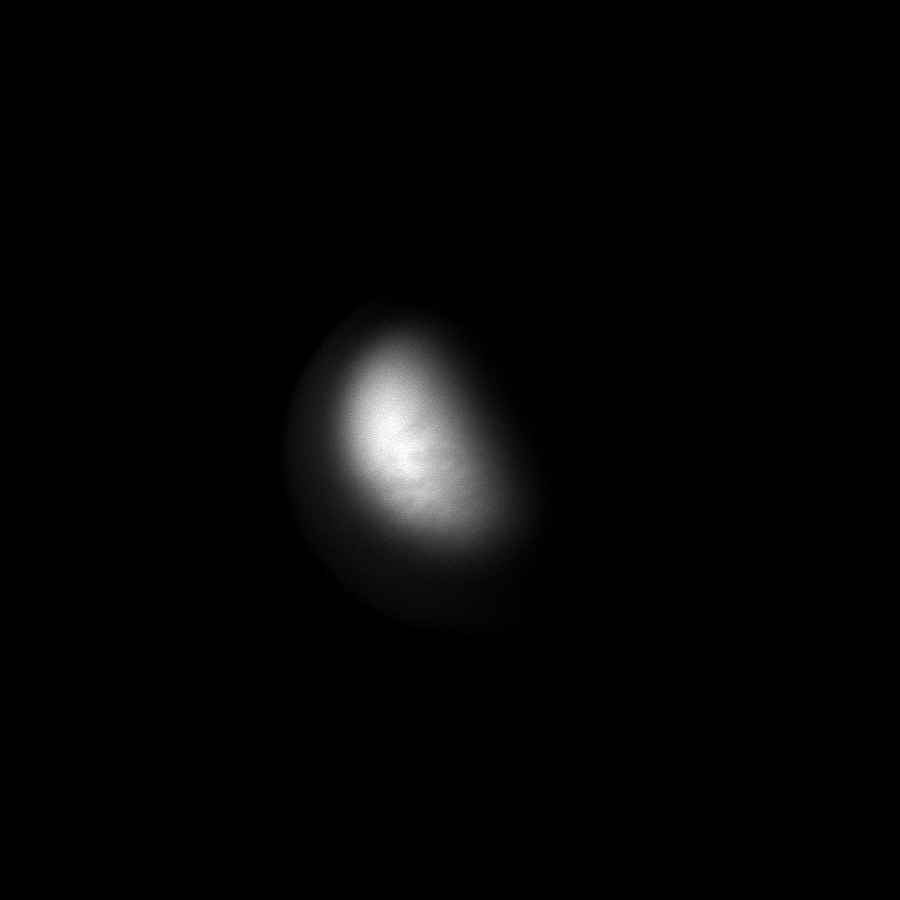

Eclipsing Titan

Titan becomes obscured as it moves into eclipse by Saturn.

Using a camera filter sensitive to near-infrared light, this image manages to show albedo features on the moon. For a view of Titan in eclipse taken in visible light, see PIA11508.

As it moves into Saturn’s shadow, Titan is lit by two sources. Most of the light comes from refracted sunlight passing through the edge of Saturn’s atmosphere, but sunlight reflected off the planet’s rings also reaches the moon.

This view looks toward the trailing hemisphere of Titan (5,150 kilometers, or 3,200 miles across). North on Titan is up and rotated 28 degrees to the left.

The image was taken with the Cassini spacecraft narrow-angle camera on Sept. 11, 2009 using a spectral filter sensitive to wavelengths of near-infrared light centered at 938 nanometers. The view was acquired at a distance of approximately 2.5 million kilometers (1.6 million miles) from Titan and at a Sun-Titan-spacecraft, or phase, angle of 85 degrees. Image scale is 15 kilometers (9 miles) per pixel.

The Cassini-Huygens mission is a cooperative project of NASA, the European Space Agency and the Italian Space Agency. The Jet Propulsion Laboratory, a division of the California Institute of Technology in Pasadena, manages the mission for NASA’s Science Mission Directorate, Washington, D.C. The Cassini orbiter and its two onboard cameras were designed, developed and assembled at JPL. The imaging operations center is based at the Space Science Institute in Boulder, Colo.

Credit: NASA/JPL/Space Science Institute